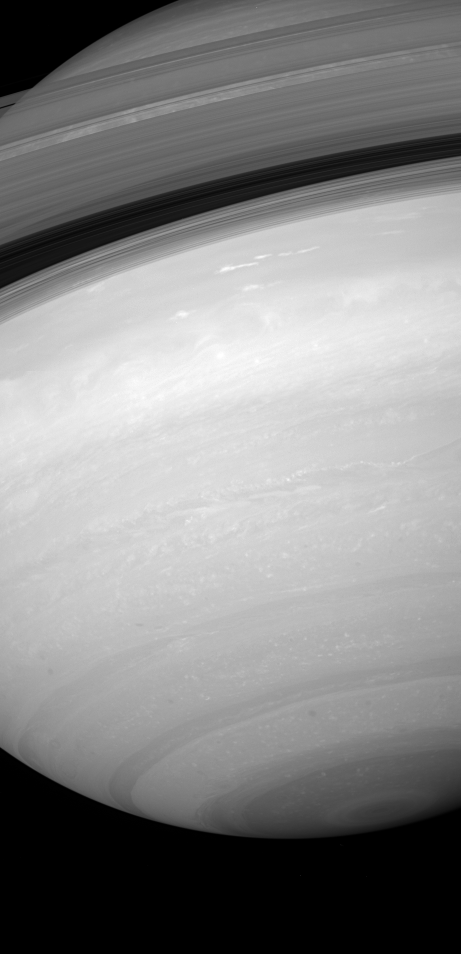

South on Saturn

From beneath the ringplane, the Cassini spacecraft takes stock of Saturn’s southern skies and peeks through the rings and beyond their shadows at the northern latitudes.

The image was taken by the Cassini spacecraft wide-angle camera using a combination of spectral filters sensitive to wavelengths of polarized infrared light. This type of infrared filter view allows Cassini’s cameras to see through the planet’s overlying haze and observe fine detail in its ever-moving cloud bands.

The image was obtained on Feb. 3, 2007 at a distance of approximately 1.1 million kilometers (700,000 miles) from Saturn. Image scale is 121 kilometers (75 miles) per pixel.

The Cassini-Huygens mission is a cooperative project of NASA, the European Space Agency and the Italian Space Agency. The Jet Propulsion Laboratory, a division of the California Institute of Technology in Pasadena, manages the mission for NASA’s Science Mission Directorate, Washington, D.C. The Cassini orbiter and its two onboard cameras were designed, developed and assembled at JPL. The imaging operations center is based at the Space Science Institute in Boulder, Colo.

Credit: NASA/JPL/Space Science Institute